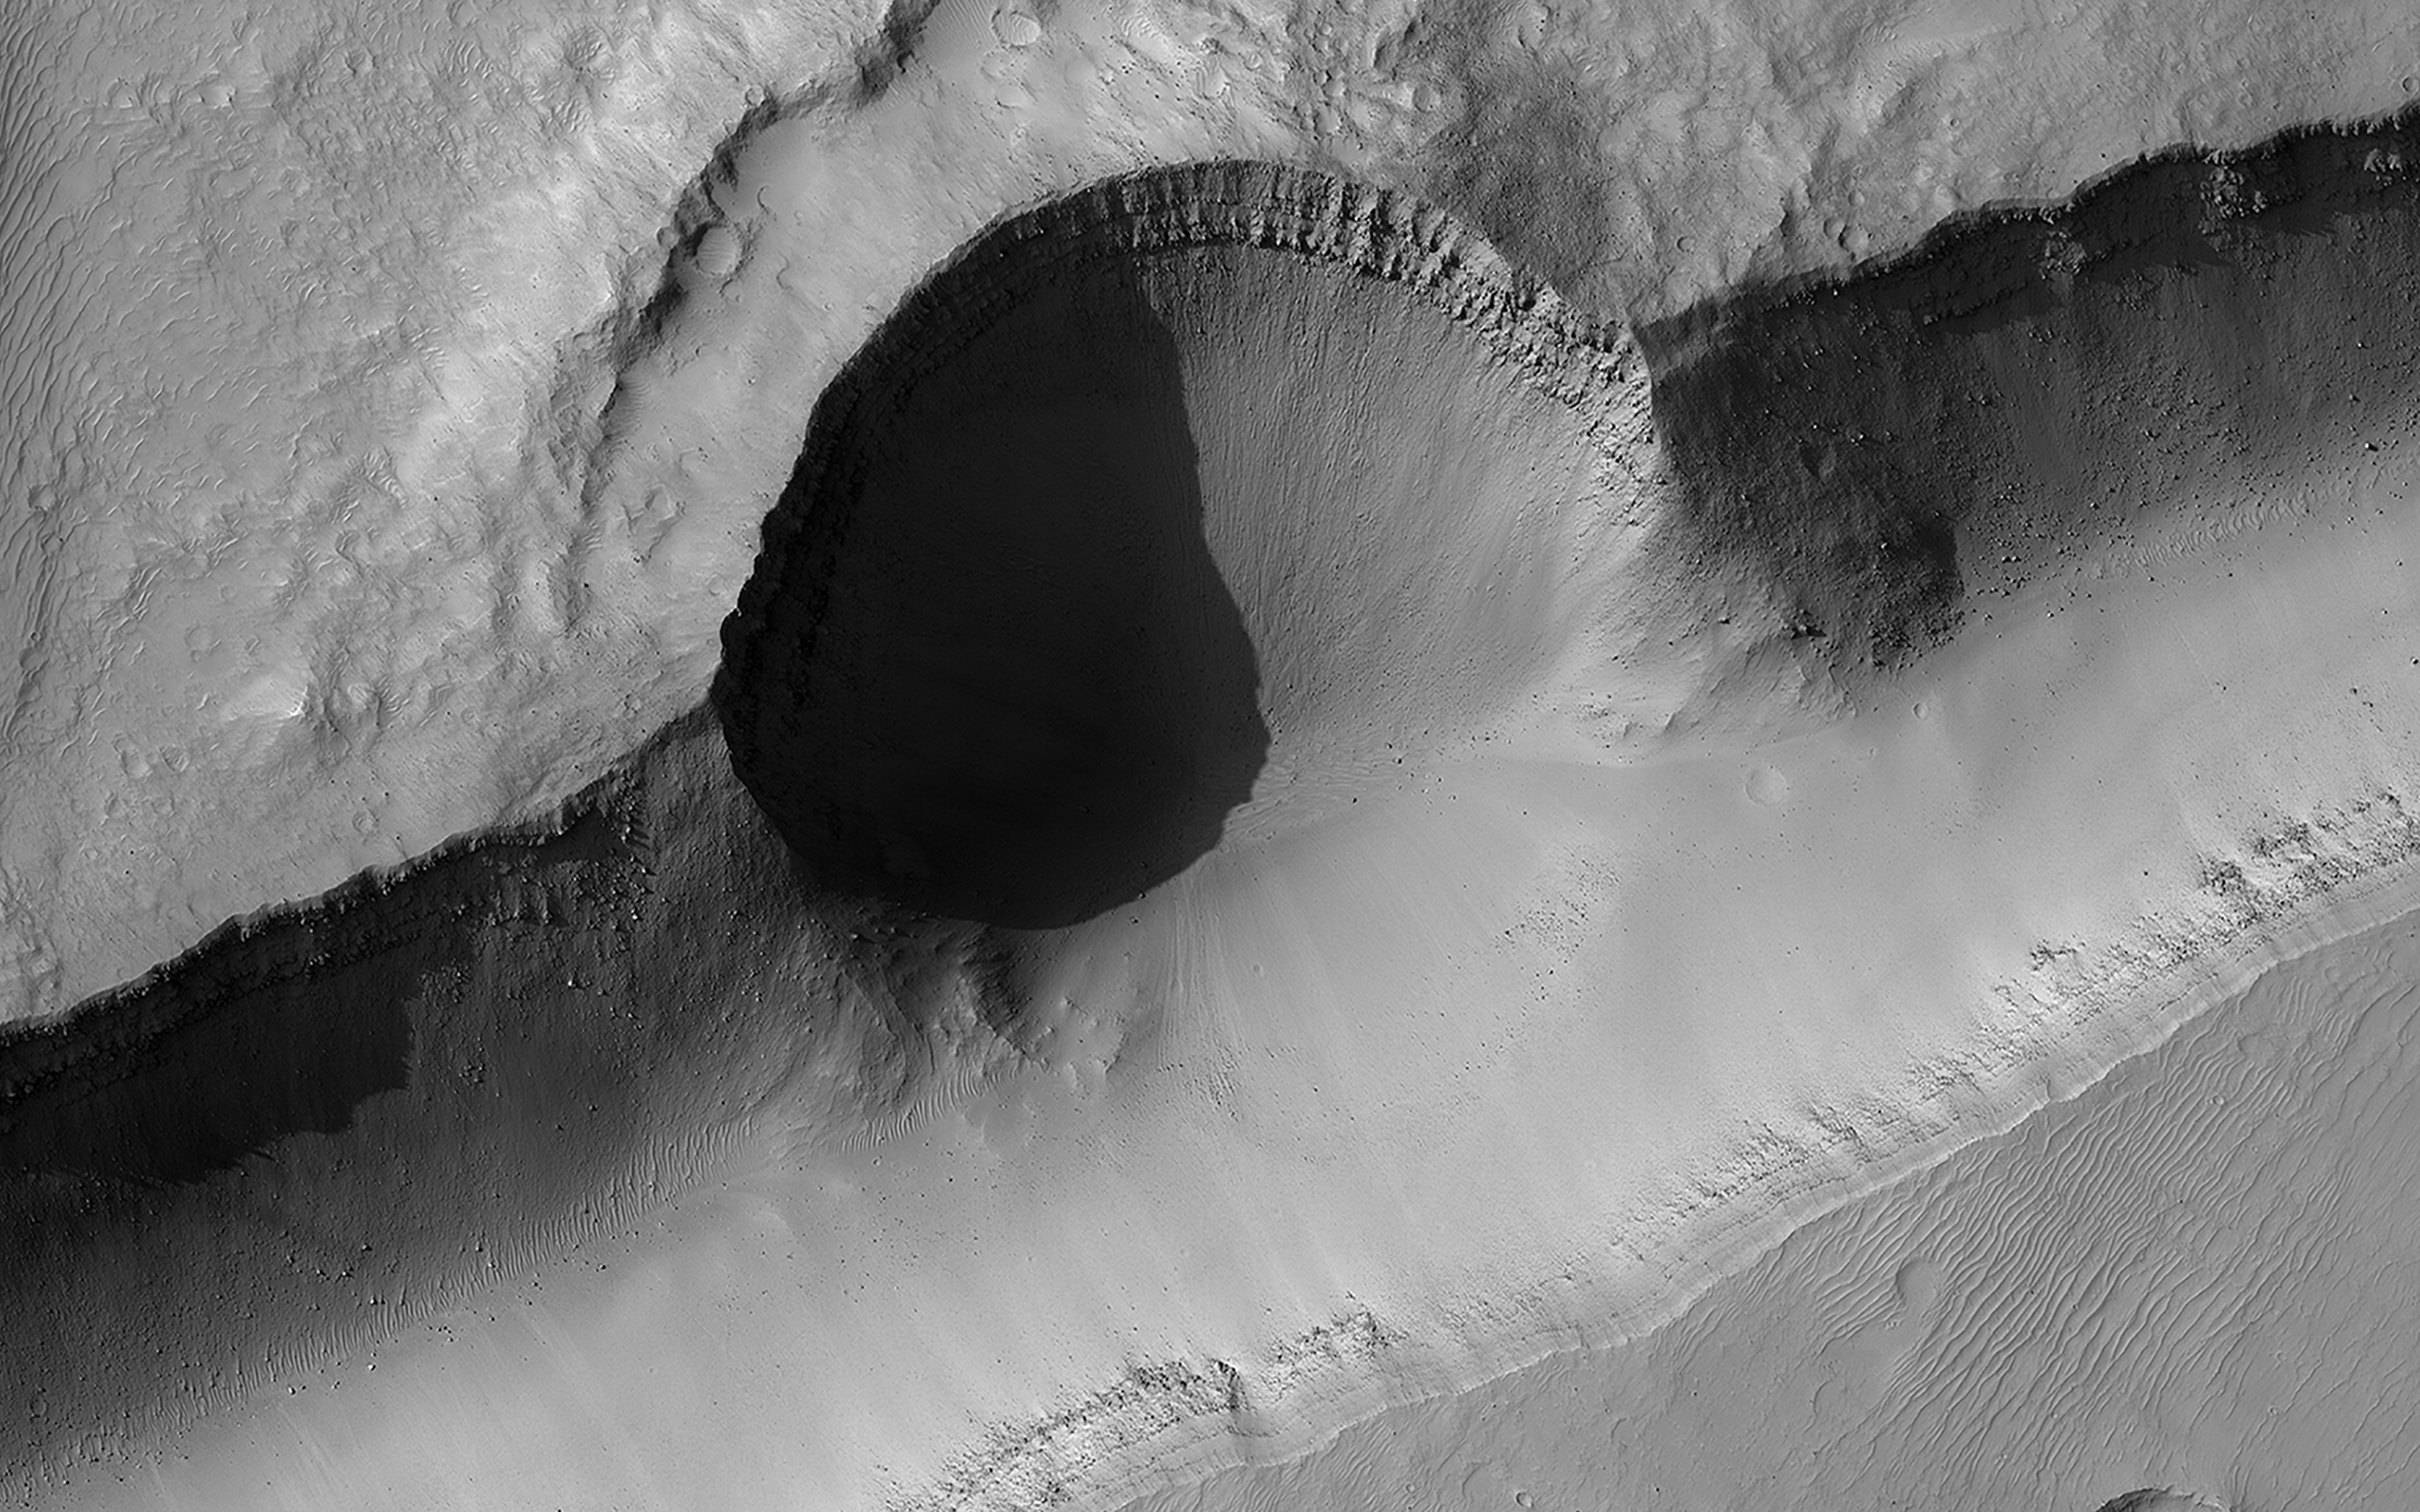

What Happened When?

Studying what happened when tells geologists about the history of Mars. A crater that punched through the surface of Mars reveals multiple layers formed previously below the surface. Half of the crater was then destroyed by the opening of the channel.

Small craters pepper the ejecta blanket of the larger crater but a few are visible in the channel, another clue to its younger age. The most recent signs of activity are the boulders that have tumbled down the sides of the channel.

The map is projected here at a scale of 50 centimeters (19.7 inches) per pixel. (The original image scale is 51.2 centimeters [20.2 inches] per pixel [with 2 x 2 binning]; objects on the order of 154 centimeters [60.6 inches] across are resolved.) North is up.

The University of Arizona, in Tucson, operates HiRISE, which was built by Ball Aerospace & Technologies Corp., in Boulder, Colorado. NASA’s Jet Propulsion Laboratory, a division of Caltech in Pasadena, California, manages the Mars Reconnaissance Orbiter Project for NASA’s Science Mission Directorate, Washington.

Credit: NASA/JPL-Caltech/University of Arizona